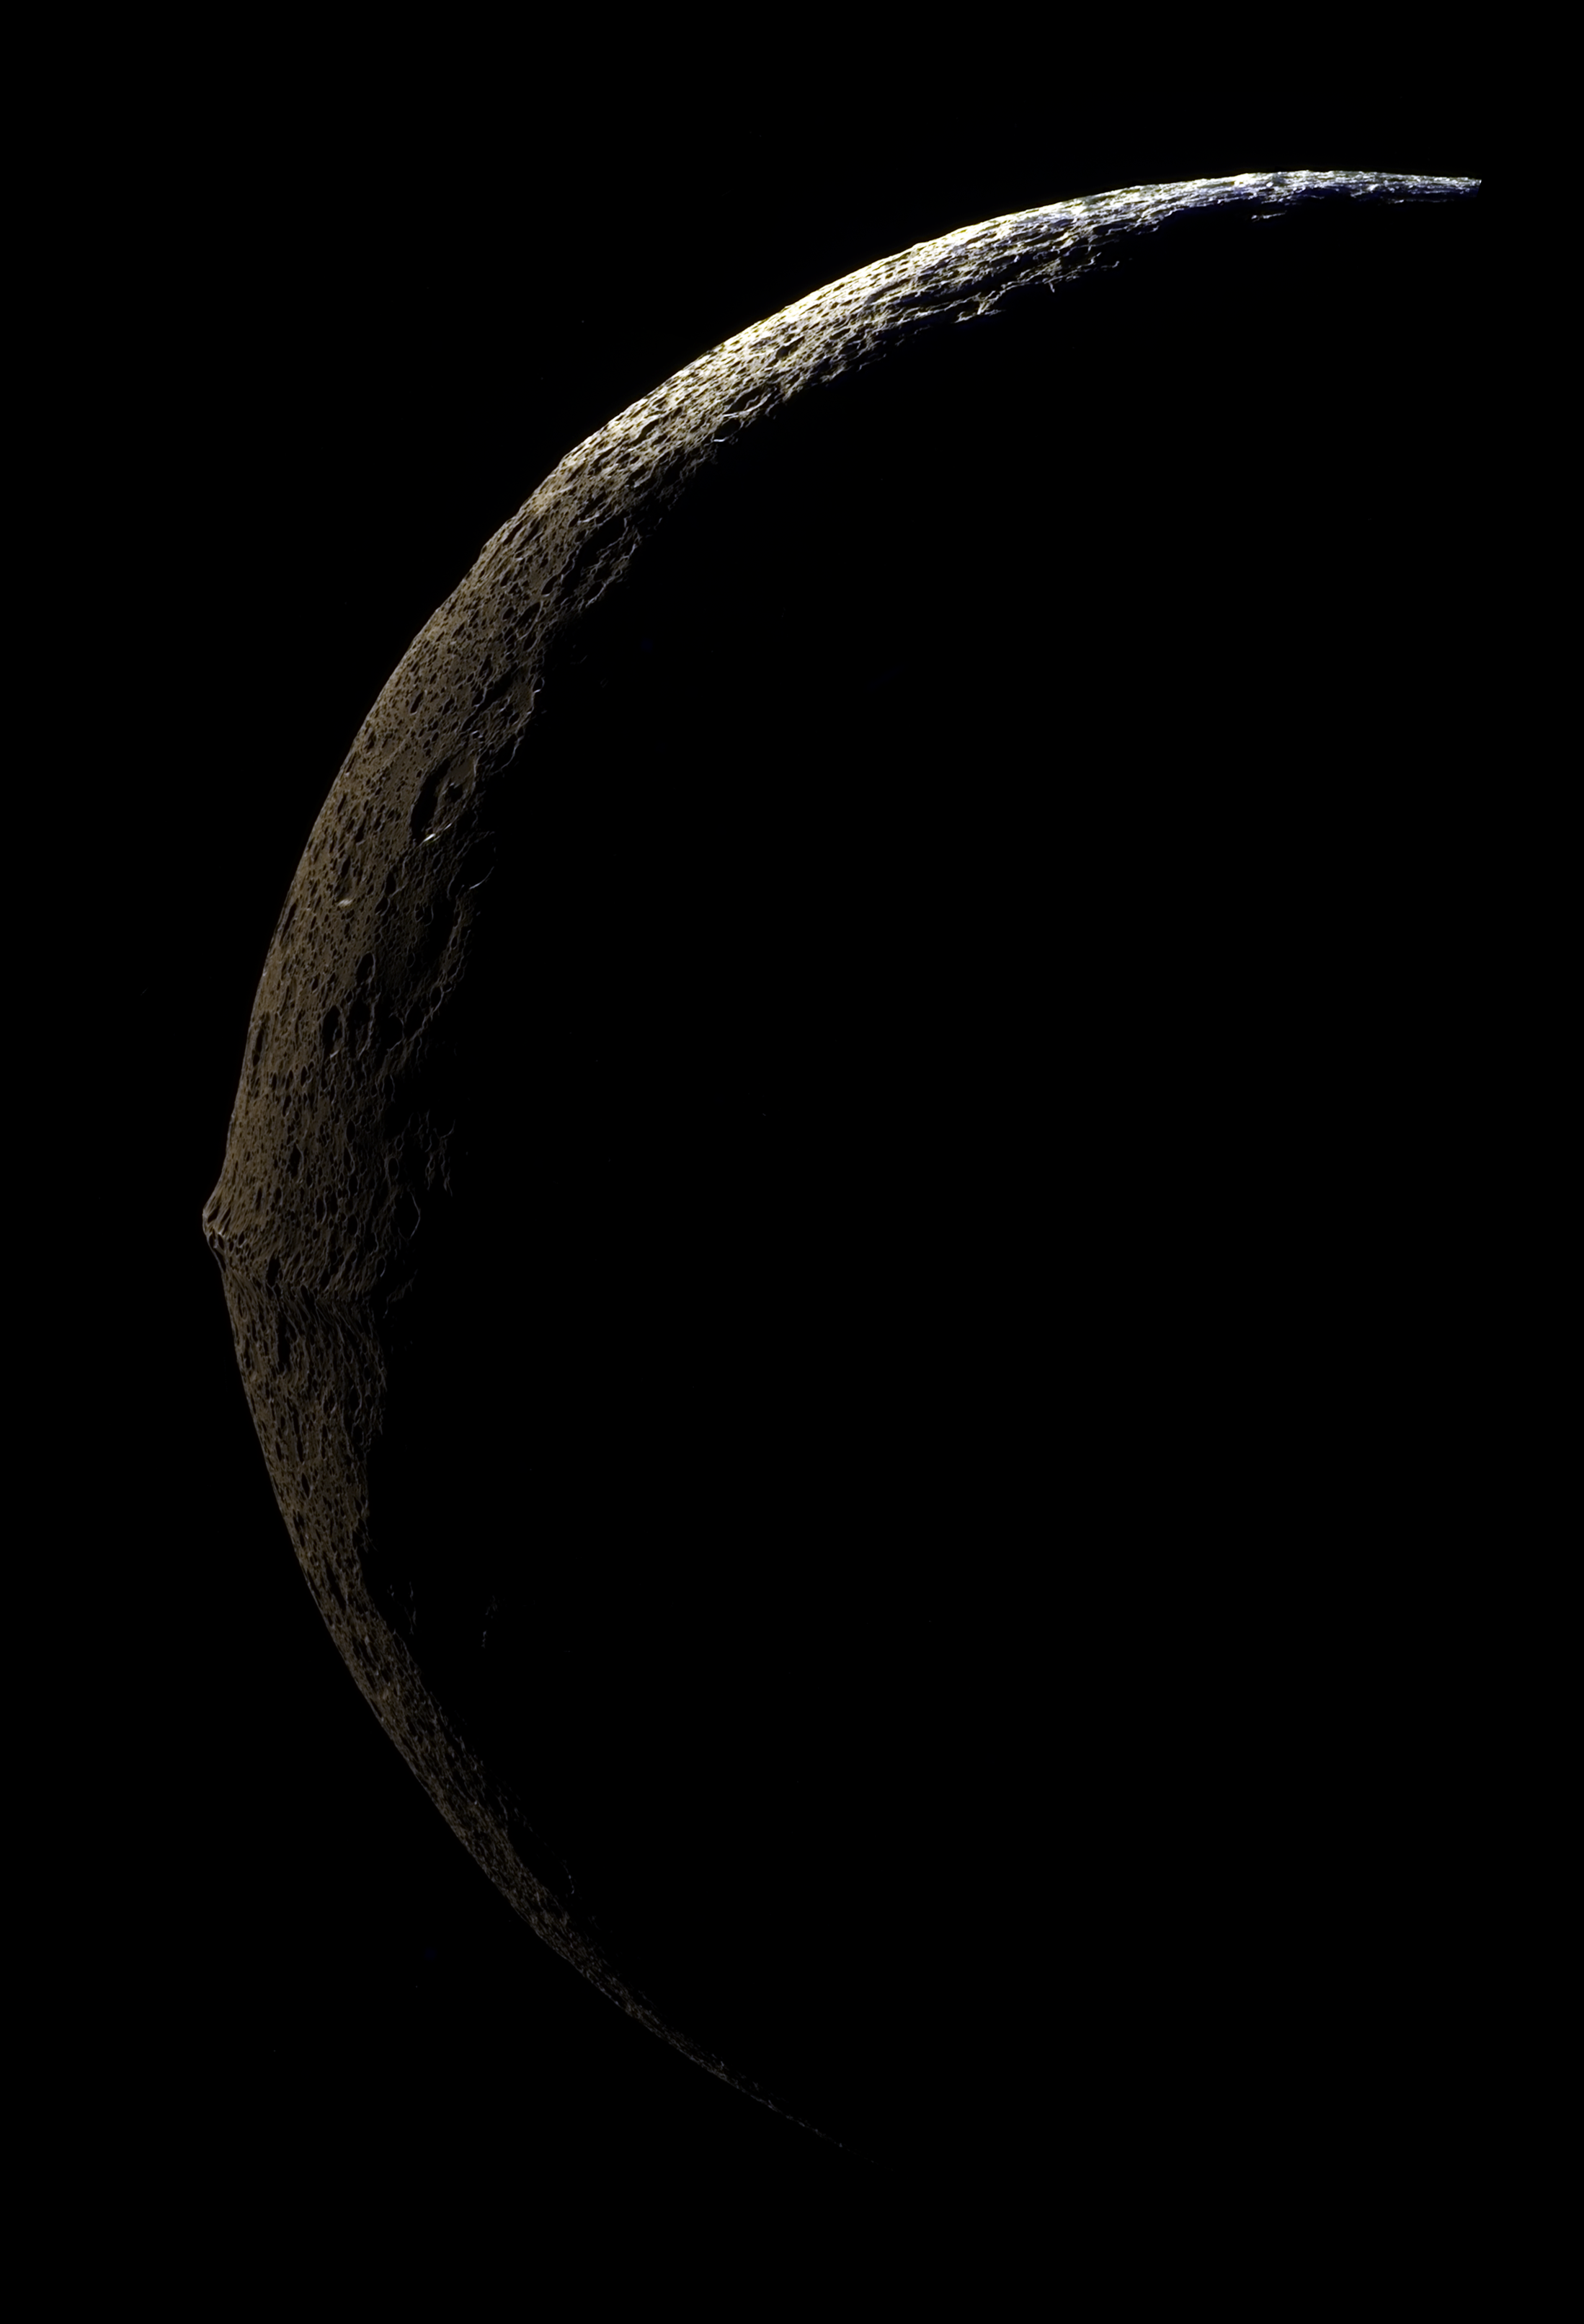

Approaching Iapetus

The slim crescent of Iapetus looms before the Cassini spacecraft as it approaches the mysterious moon.

Iapetus, 1,468 kilometers (912 miles) across, seen here in false color, is unique in its dramatic variation in brightness between the northern polar region and the middle and low latitudes. Equally prominent is the moon’s equatorial ridge of towering mountains. The profile of the ridge against the darkness of space reveals that it is topped by a cratered plateau approximately 15 kilometers (9 miles) wide. Further west, the profile of the ridge changes from a long plateau to discrete peaks.

The mosaic consists of four image footprints across the surface of Iapetus and has a resolution of 489 meters (0.3 miles) per pixel.

A full-resolution clear filter image was combined with half-resolution images taken with infrared, green and ultraviolet spectral filters (centered at 752, 568 and 338 nanometers, respectively) to create this full-resolution false color mosaic.

The color seen in this view represents an expansion of the wavelength region of the electromagnetic spectrum visible to human eyes. The intense reddish-brown hue of the dark material is far less pronounced in true color images. The use of enhanced color makes the reddish character of the dark material more visible than it would be to the naked eye. In addition, the scene has been brightened to improve the visibility of surface features.

This view was acquired with the Cassini spacecraft narrow-angle camera on Sept. 10, 2007, at a distance of about 83,000 kilometers (51,600 miles) from Iapetus.

The Cassini-Huygens mission is a cooperative project of NASA, the European Space Agency and the Italian Space Agency. The Jet Propulsion Laboratory, a division of the California Institute of Technology in Pasadena, manages the mission for NASA’s Science Mission Directorate, Washington, D.C. The Cassini orbiter and its two onboard cameras were designed, developed and assembled at JPL. The imaging operations center is based at the Space Science Institute in Boulder, Colo.

Credit: NASA/JPL/Space Science Institute